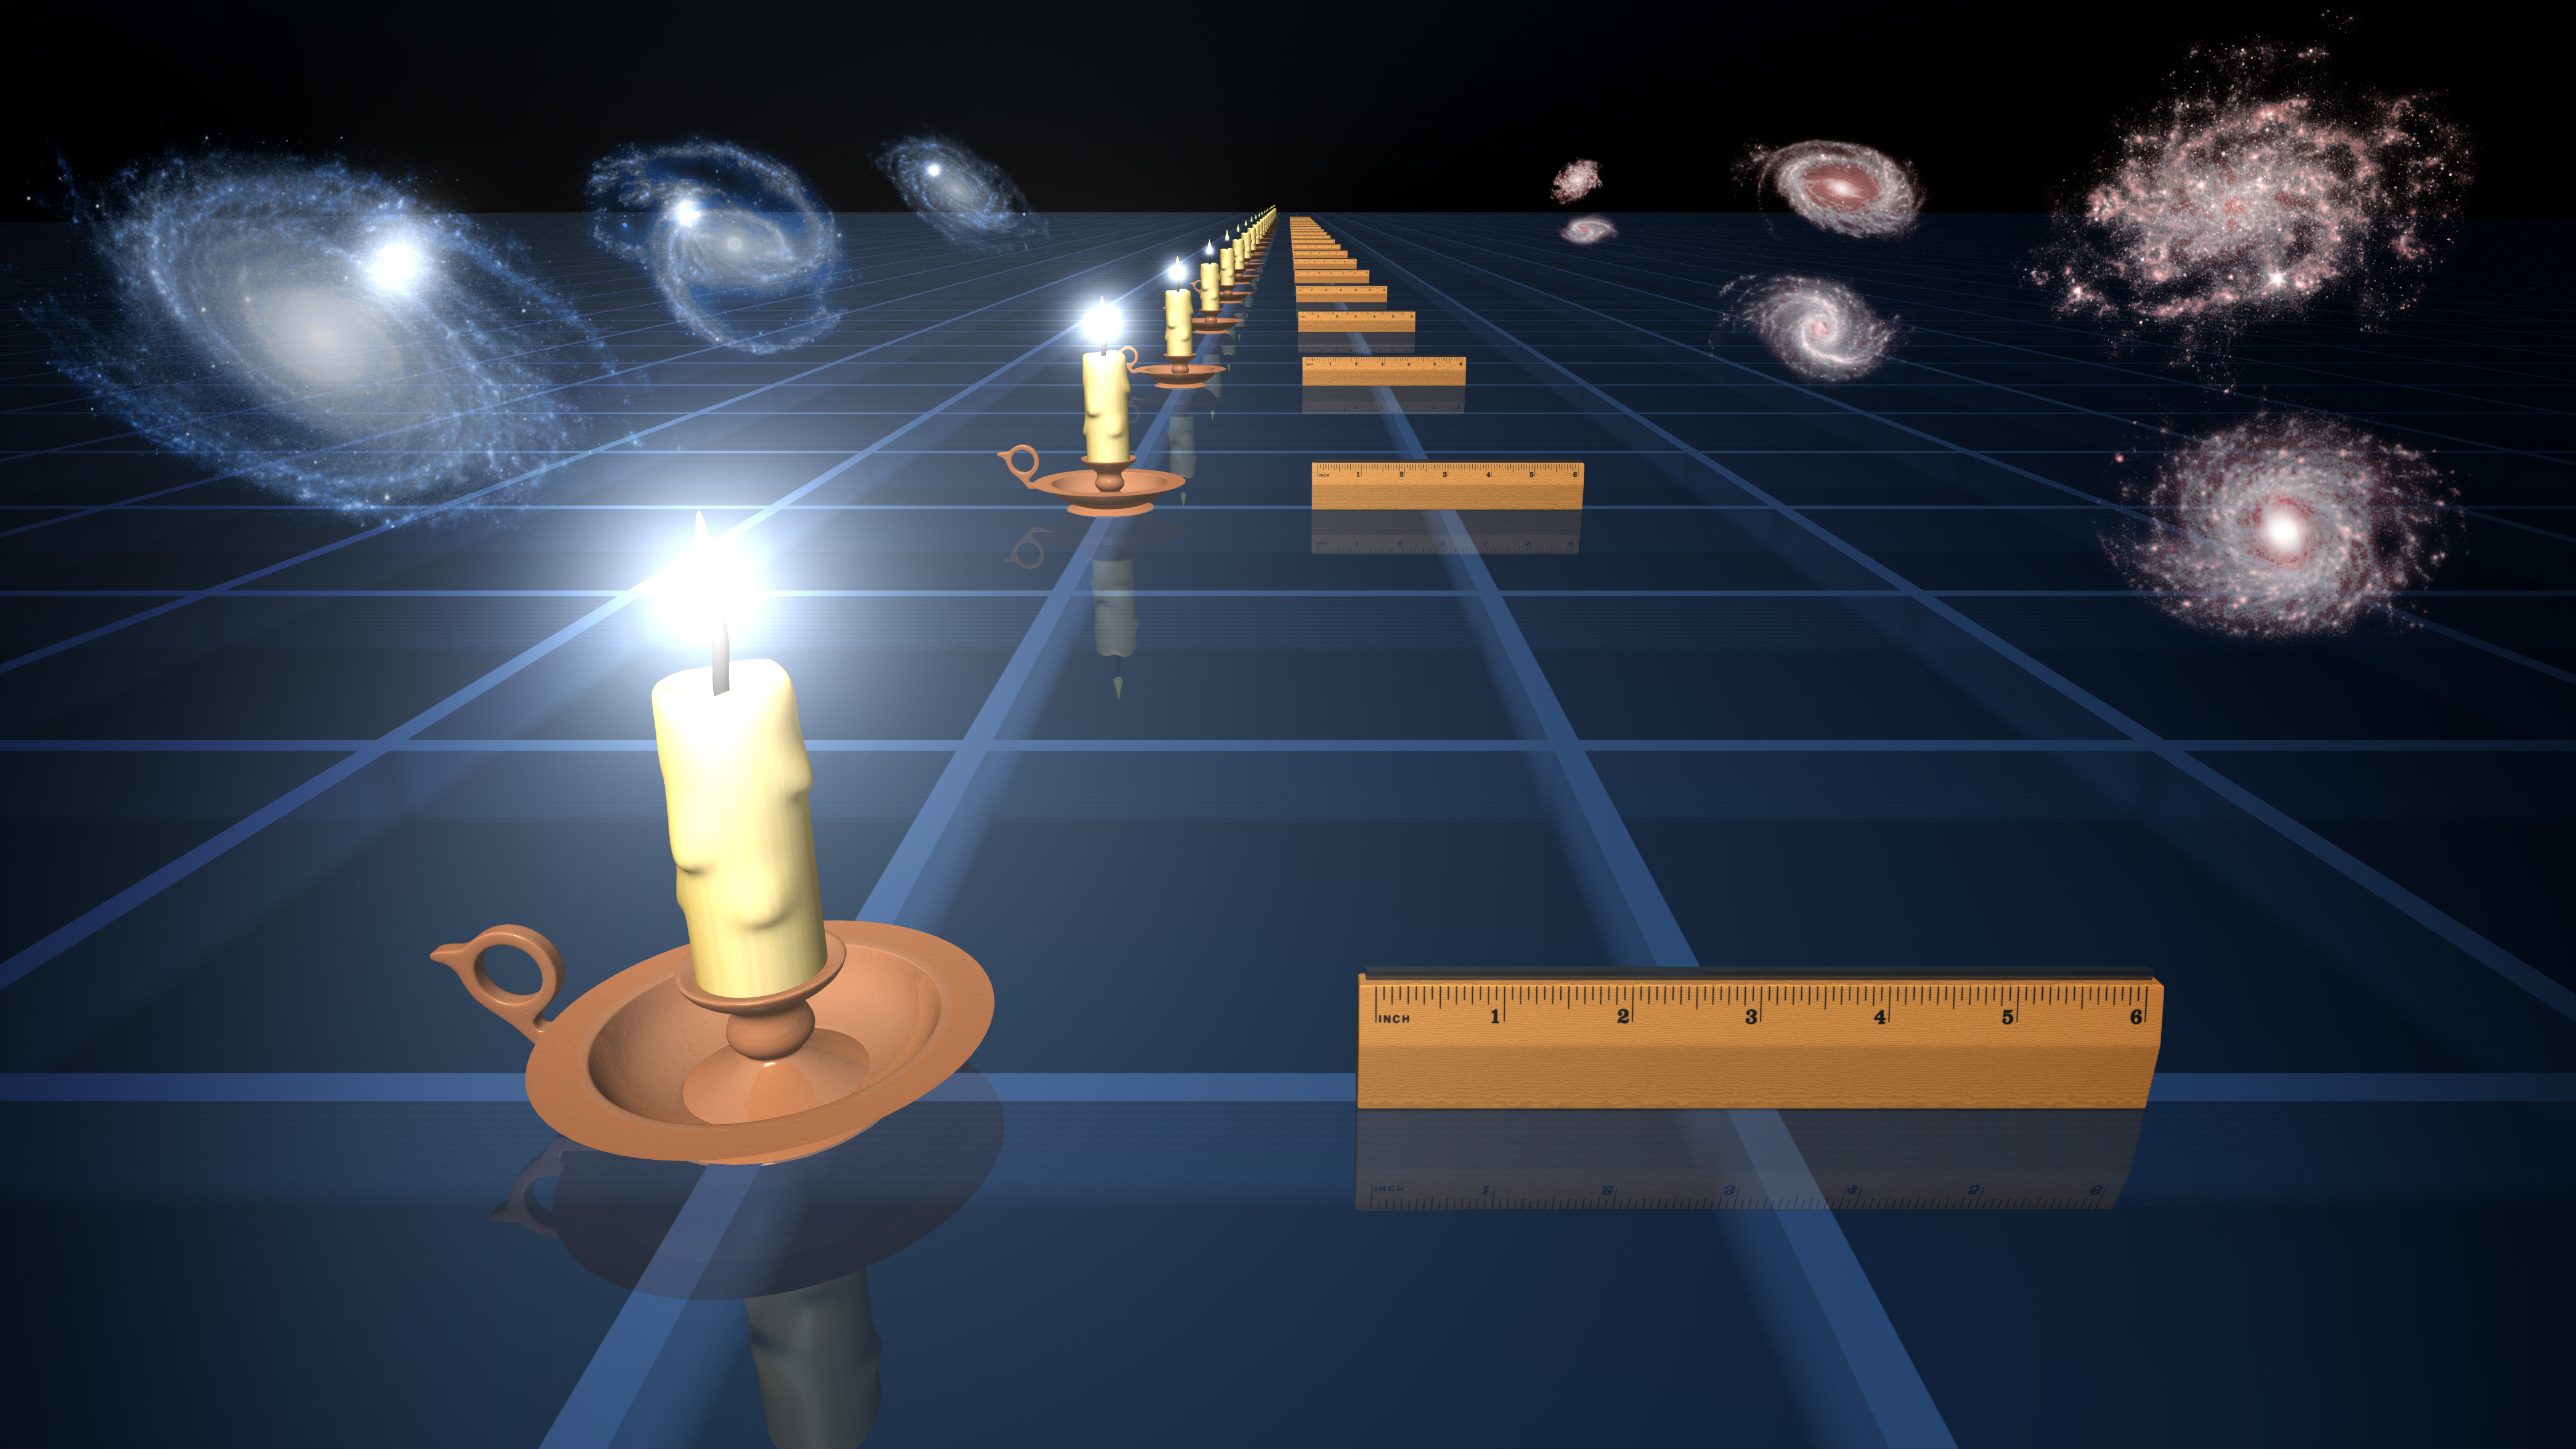

How to Measure the Universe

This diagram illustrates two ways to measure how fast the universe is expanding. In the past, distant supernovae, or exploded stars, have been used as “standard candles” to measure distances in the universe, and to determine that its expansion is actually speeding up. The supernovae glow with the same intrinsic brightness, so by measuring how bright they appear on the sky, astronomers can tell how far away they are. This is similar to a standard candle appearing fainter at greater distances (left-hand illustration).

In a new survey from NASA’s Galaxy Evolution Explorer and the Anglo-Australian Telescope atop Siding Spring Mountain in Australia, the distances to galaxies were measured using a “standard ruler” (right-hand illustration). This method is based on the preference for pairs of galaxies to be separated by a distance of 490 million light-years today. The separation appears to get smaller as the galaxies move farther away, just like a ruler of fixed length (right-hand illustration).

The California Institute of Technology in Pasadena leads the Galaxy Evolution Explorer mission and is responsible for science operations and data analysis. NASA’s Jet Propulsion Laboratory, also in Pasadena, manages the mission and built the science instrument. The mission was developed under NASA’s Explorers Program managed by the Goddard Space Flight Center, Greenbelt, Md. Researchers sponsored by Yonsei University in South Korea and the Centre National d’Etudes Spatiales (CNES) in France collaborated on this mission.

Credit: NASA/JPL-Caltech